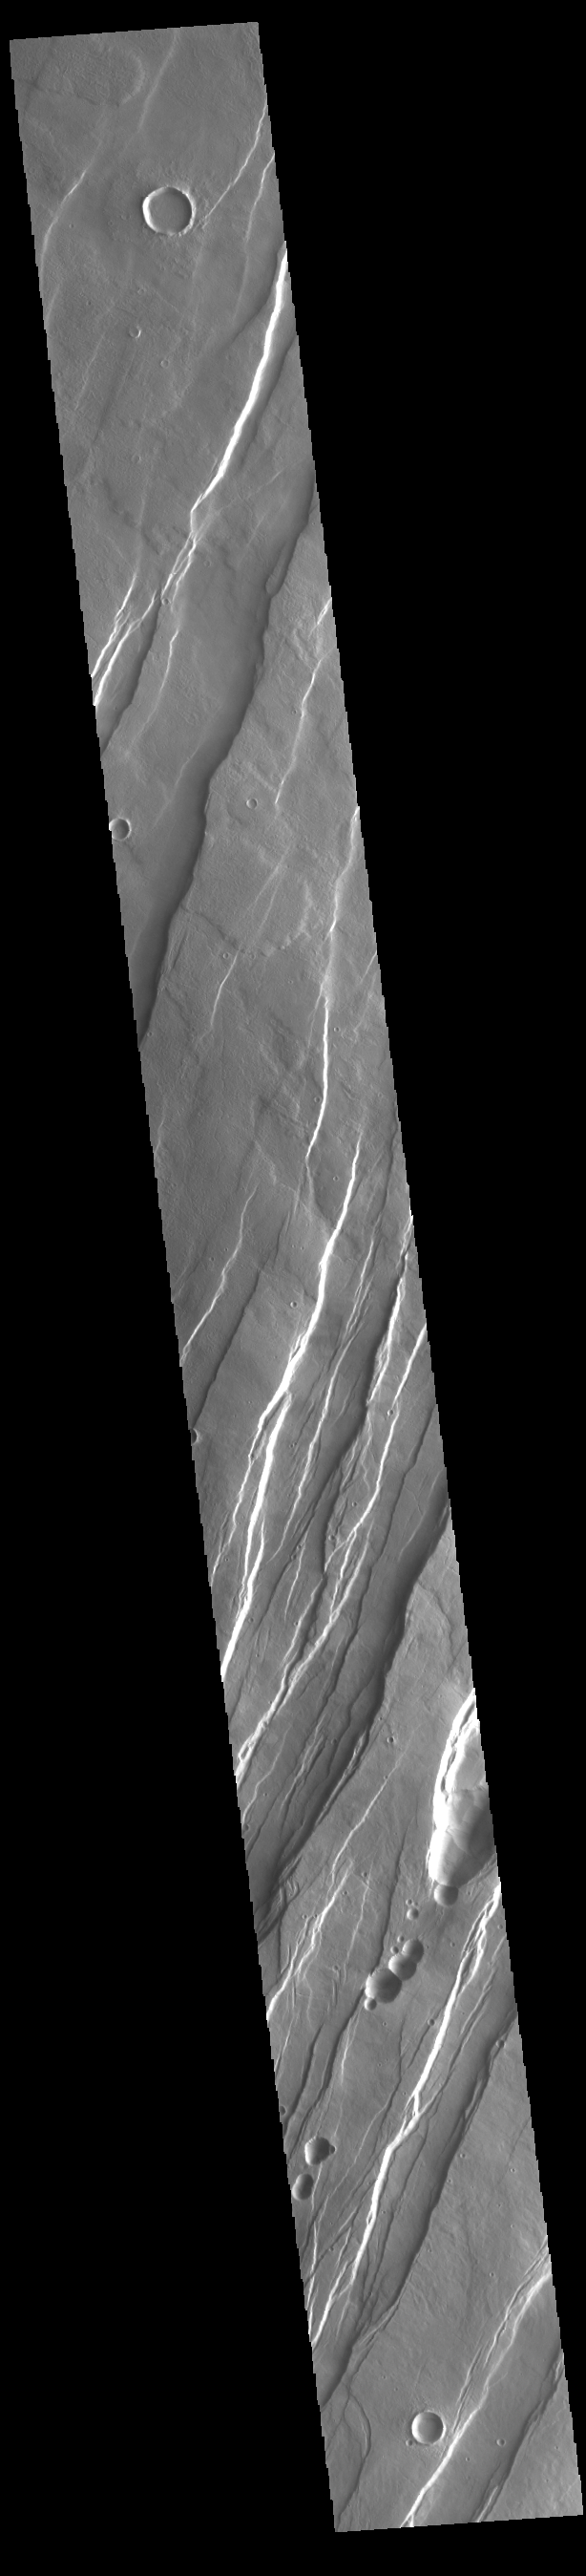

Tantalus Fossae

Tantalus Fossae is a set of long valleys on the eastern side of Alba Patera. These valleys are referred to as graben and are formed by extension of the crust and faulting. When large amounts of pressure or tension are applied to rocks on timescales that are fast enough that the rock cannot respond by deforming, the rock breaks along faults. In the case of a graben, two parallel faults are formed by extension of the crust and the rock in between the faults drops downward into the space created by the extension. Numerous sets of graben are visible in this THEMIS image, trending from north-northeast to south-southwest. Because the faults defining the graben are formed parallel to the direction of the applied stress, we know that extensional forces were pulling the crust apart in the west-northwest/east-southeast direction. The large number of graben around Alba Patera is generally believed to be the result of extensional forces associated with the uplift of Alba Patera.

Credit: NASA/JPL-Caltech/ASU